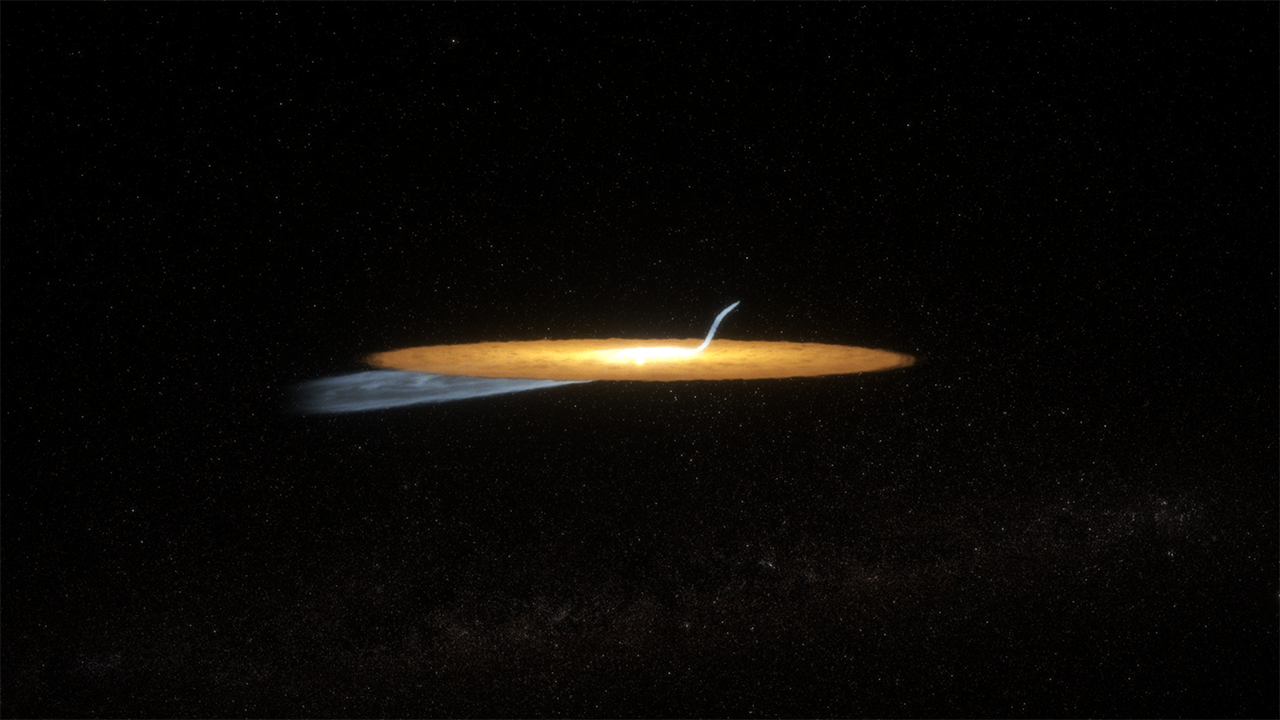

Beta Pictoris Cat’s Tail Animation

This is an animation portraying the creation of the cat’s tail, as hypothesized by a team of astronomers. This structure, which is seen in the southwest portion of Beta Pic’s secondary debris disk, is estimated to span 10 billion miles.

Scientists hypothesize that the cat’s tail is the result of a dust production event—like a collision—that occurred a mere one hundred years ago. Initially, the dust created follows the same orbital direction as its source, and then starts to spread out. The star’s light pushes the smallest, fluffiest dust particles away from the star faster, while bigger grains do not move as much, creating a trail of dust.

From an edge-on perspective, the sharp incline of the cat’s tail is an optical illusion. Our perspective along with the curvature of the tail creates the observed angle, while in fact, the tendril of dust is only departing from the disk at a five-degree incline.

Credit: Animation: NASA, ESA, CSA, STScI, Ralf Crawford (STScI)